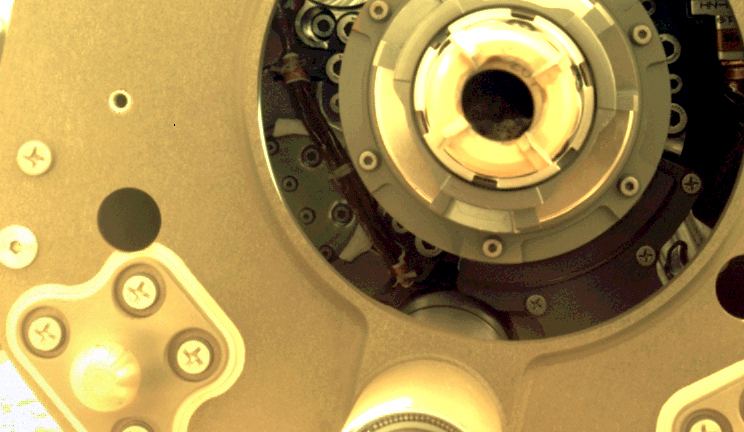

Perseverance’s Bit Carousel

This image taken by the front left hazard camera (hazcam) aboard NASA’s Mars Perseverance rover shows the cored-rock sample remaining in the sample tube after the drill bit was extracted from the bit carousel on Jan. 7, 2022. The sample was collected from a rock in the “South Séítah” region of Jezero Crater on Dec. 29, 2021.

This image has been processed to enhance contrast.

A key objective for Perseverance’s mission on Mars is astrobiology, including the search for signs of ancient microbial life. The rover will characterize the planet’s geology and past climate, pave the way for human exploration of the Red Planet, and be the first mission to collect and cache Martian rock and regolith (broken rock and dust).

Subsequent NASA missions, in cooperation with ESA (European Space Agency), would send spacecraft to Mars to collect these sealed samples from the surface and return them to Earth for in-depth analysis.

The Mars 2020 Perseverance mission is part of NASA’s Moon to Mars exploration approach, which includes Artemis missions to the Moon that will help prepare for human exploration of the Red Planet.

JPL, which is managed for NASA by Caltech in Pasadena, California, built and manages operations of the Perseverance rover.

Credit: NASA/JPL-Caltech